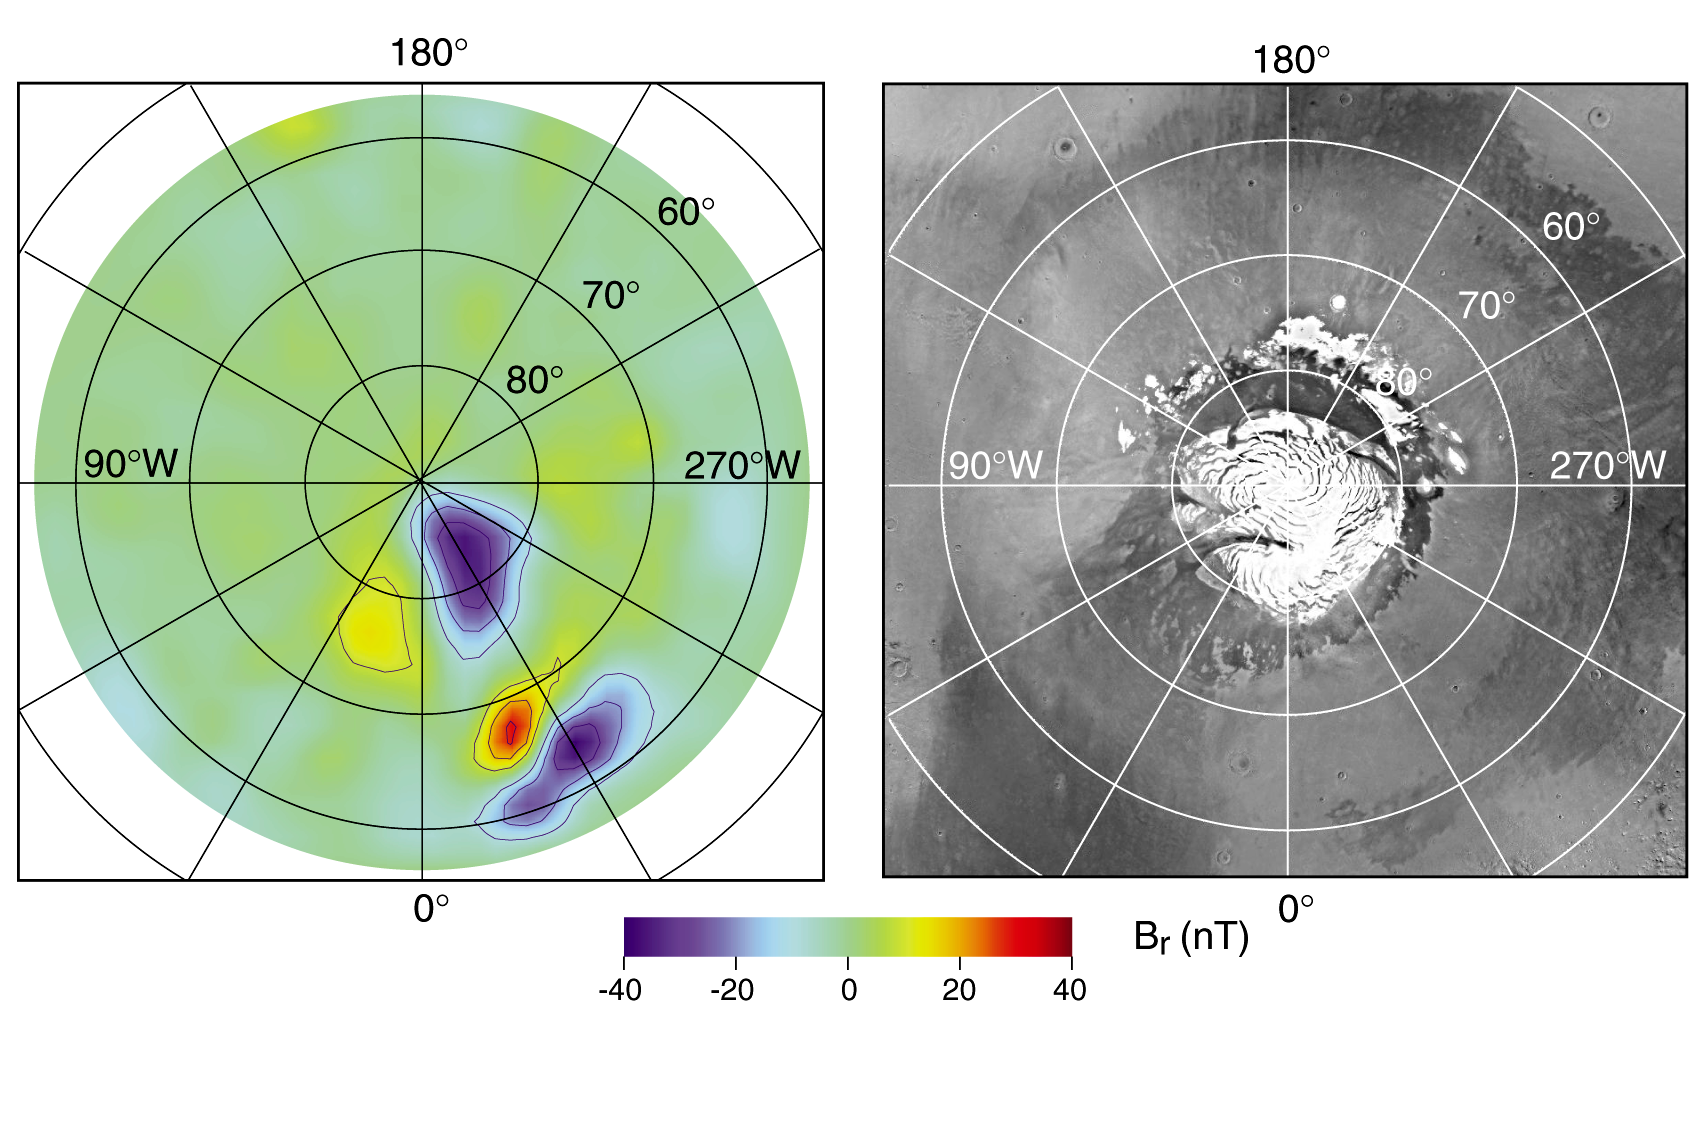

North Polar Magnetic Anomaly Map (MAG/ER)

Radial magnetic field measured at about 170-km altitude over the North Polar Region with the corresponding image showing the North Polar Cap.

Credit: NASA/JPL/GSFC